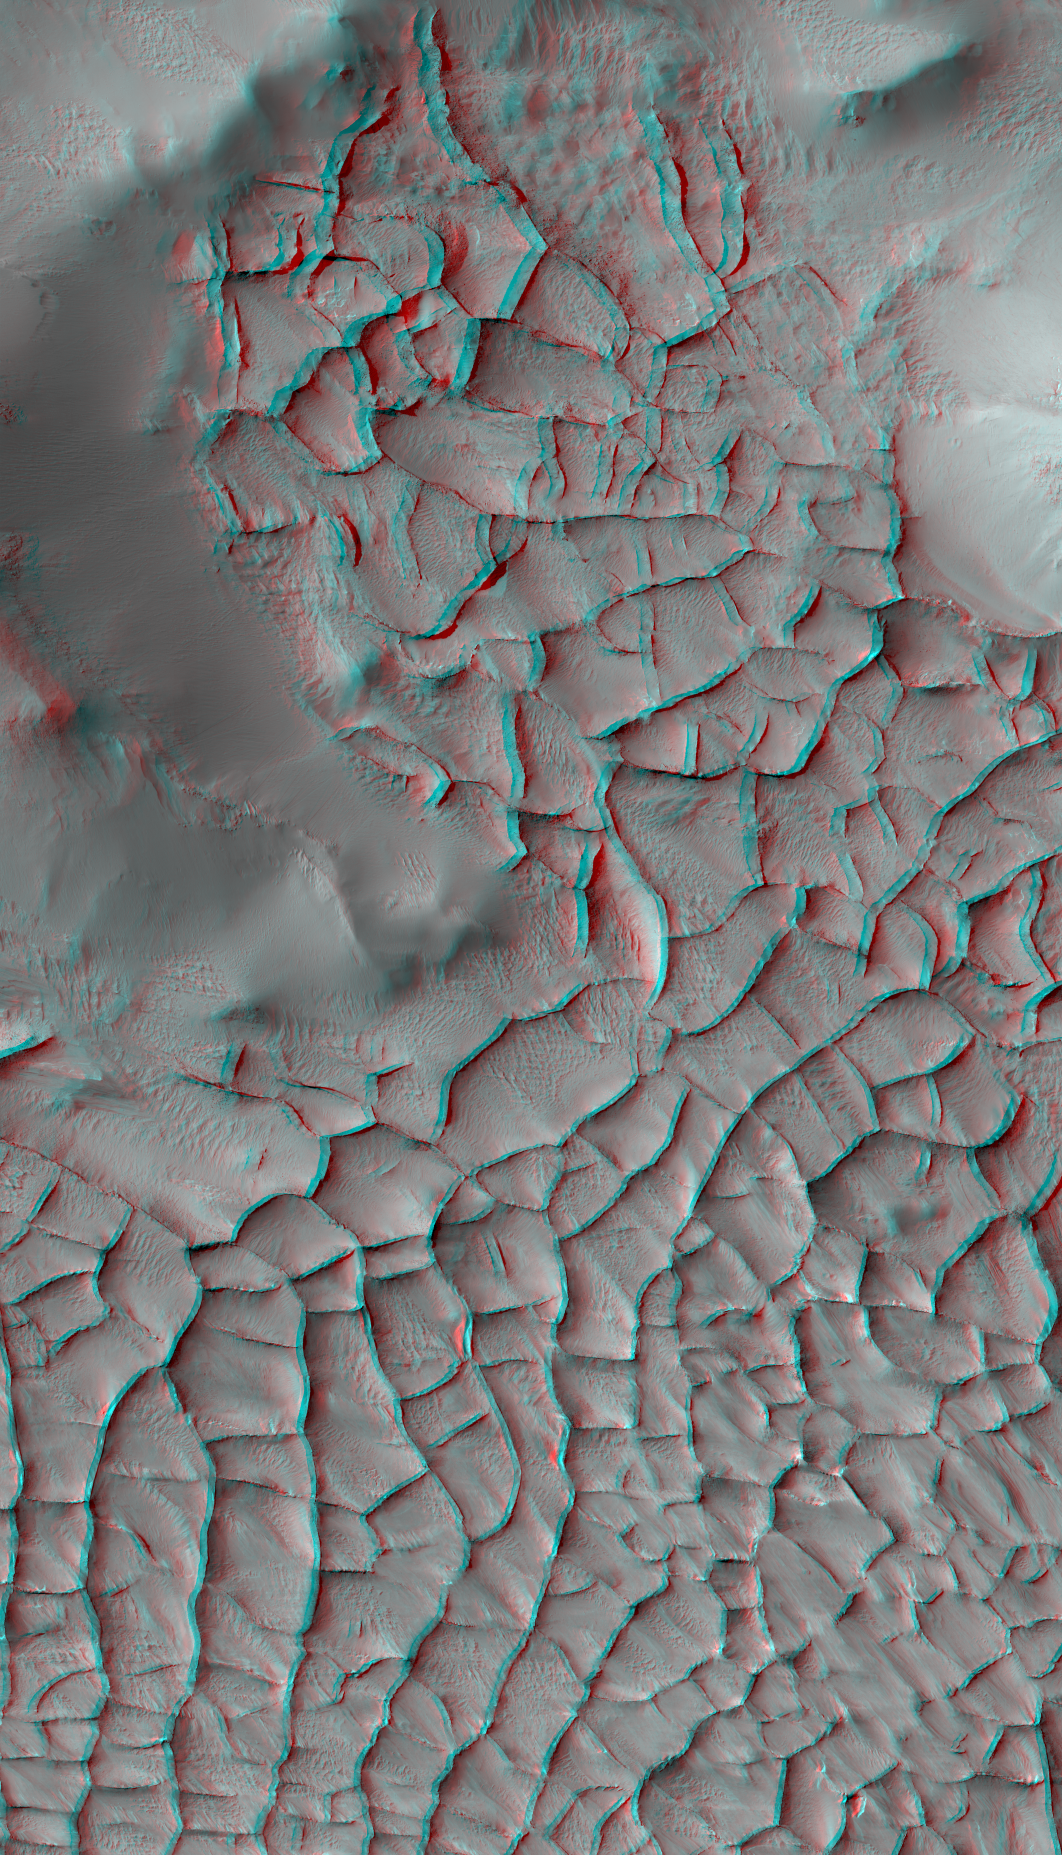

Blade-Like Martian Walls Outline Polygons (Stereo)

This stereo view shows part of an area on Mars where narrow rock ridges, some as tall as a 16-story building, intersect at angles forming corners of polygons. It appears three-dimensional when viewed through red-blue glasses with the red lens on the left.

The area covered in the image is about 1.9 miles (3 kilometers) wide, in the Gordii Dorsum portion of the Medusae Fossae region of Mars. This stereo view combines two observations from the High Resolution Imaging Science Experiment (HiRISE) camera on the Mars Reconnaissance Orbiter. Figure 1 is the left-eye image, from HiRISE observation ESP_018548_1910. Figure 2 is the right-eye image, from HiRISE observation ESP_017348_1910. The location is 10.8 degrees north latitude, 212.2 degrees east longitude.

North is up. Note the afternoon shadows cast by some of the walls.

These ridges likely formed as lava that hardened underground and later resisted erosion better than the surrounding material. From ground level, they would resemble hardened-lava walls on Earth such as in the image at PIA21266.

The University of Arizona, Tucson, operates HiRISE, which was built by Ball Aerospace & Technologies Corp., Boulder, Colorado. NASA’s Jet Propulsion Laboratory, a division of Caltech in Pasadena, California, manages the Mars Reconnaissance Orbiter Project for NASA’s Science Mission Directorate, Washington. Lockheed Martin Space Systems, Denver, built the orbiter and collaborates with JPL to operate it.

Credit: NASA/JPL-Caltech/Univ. of Arizona